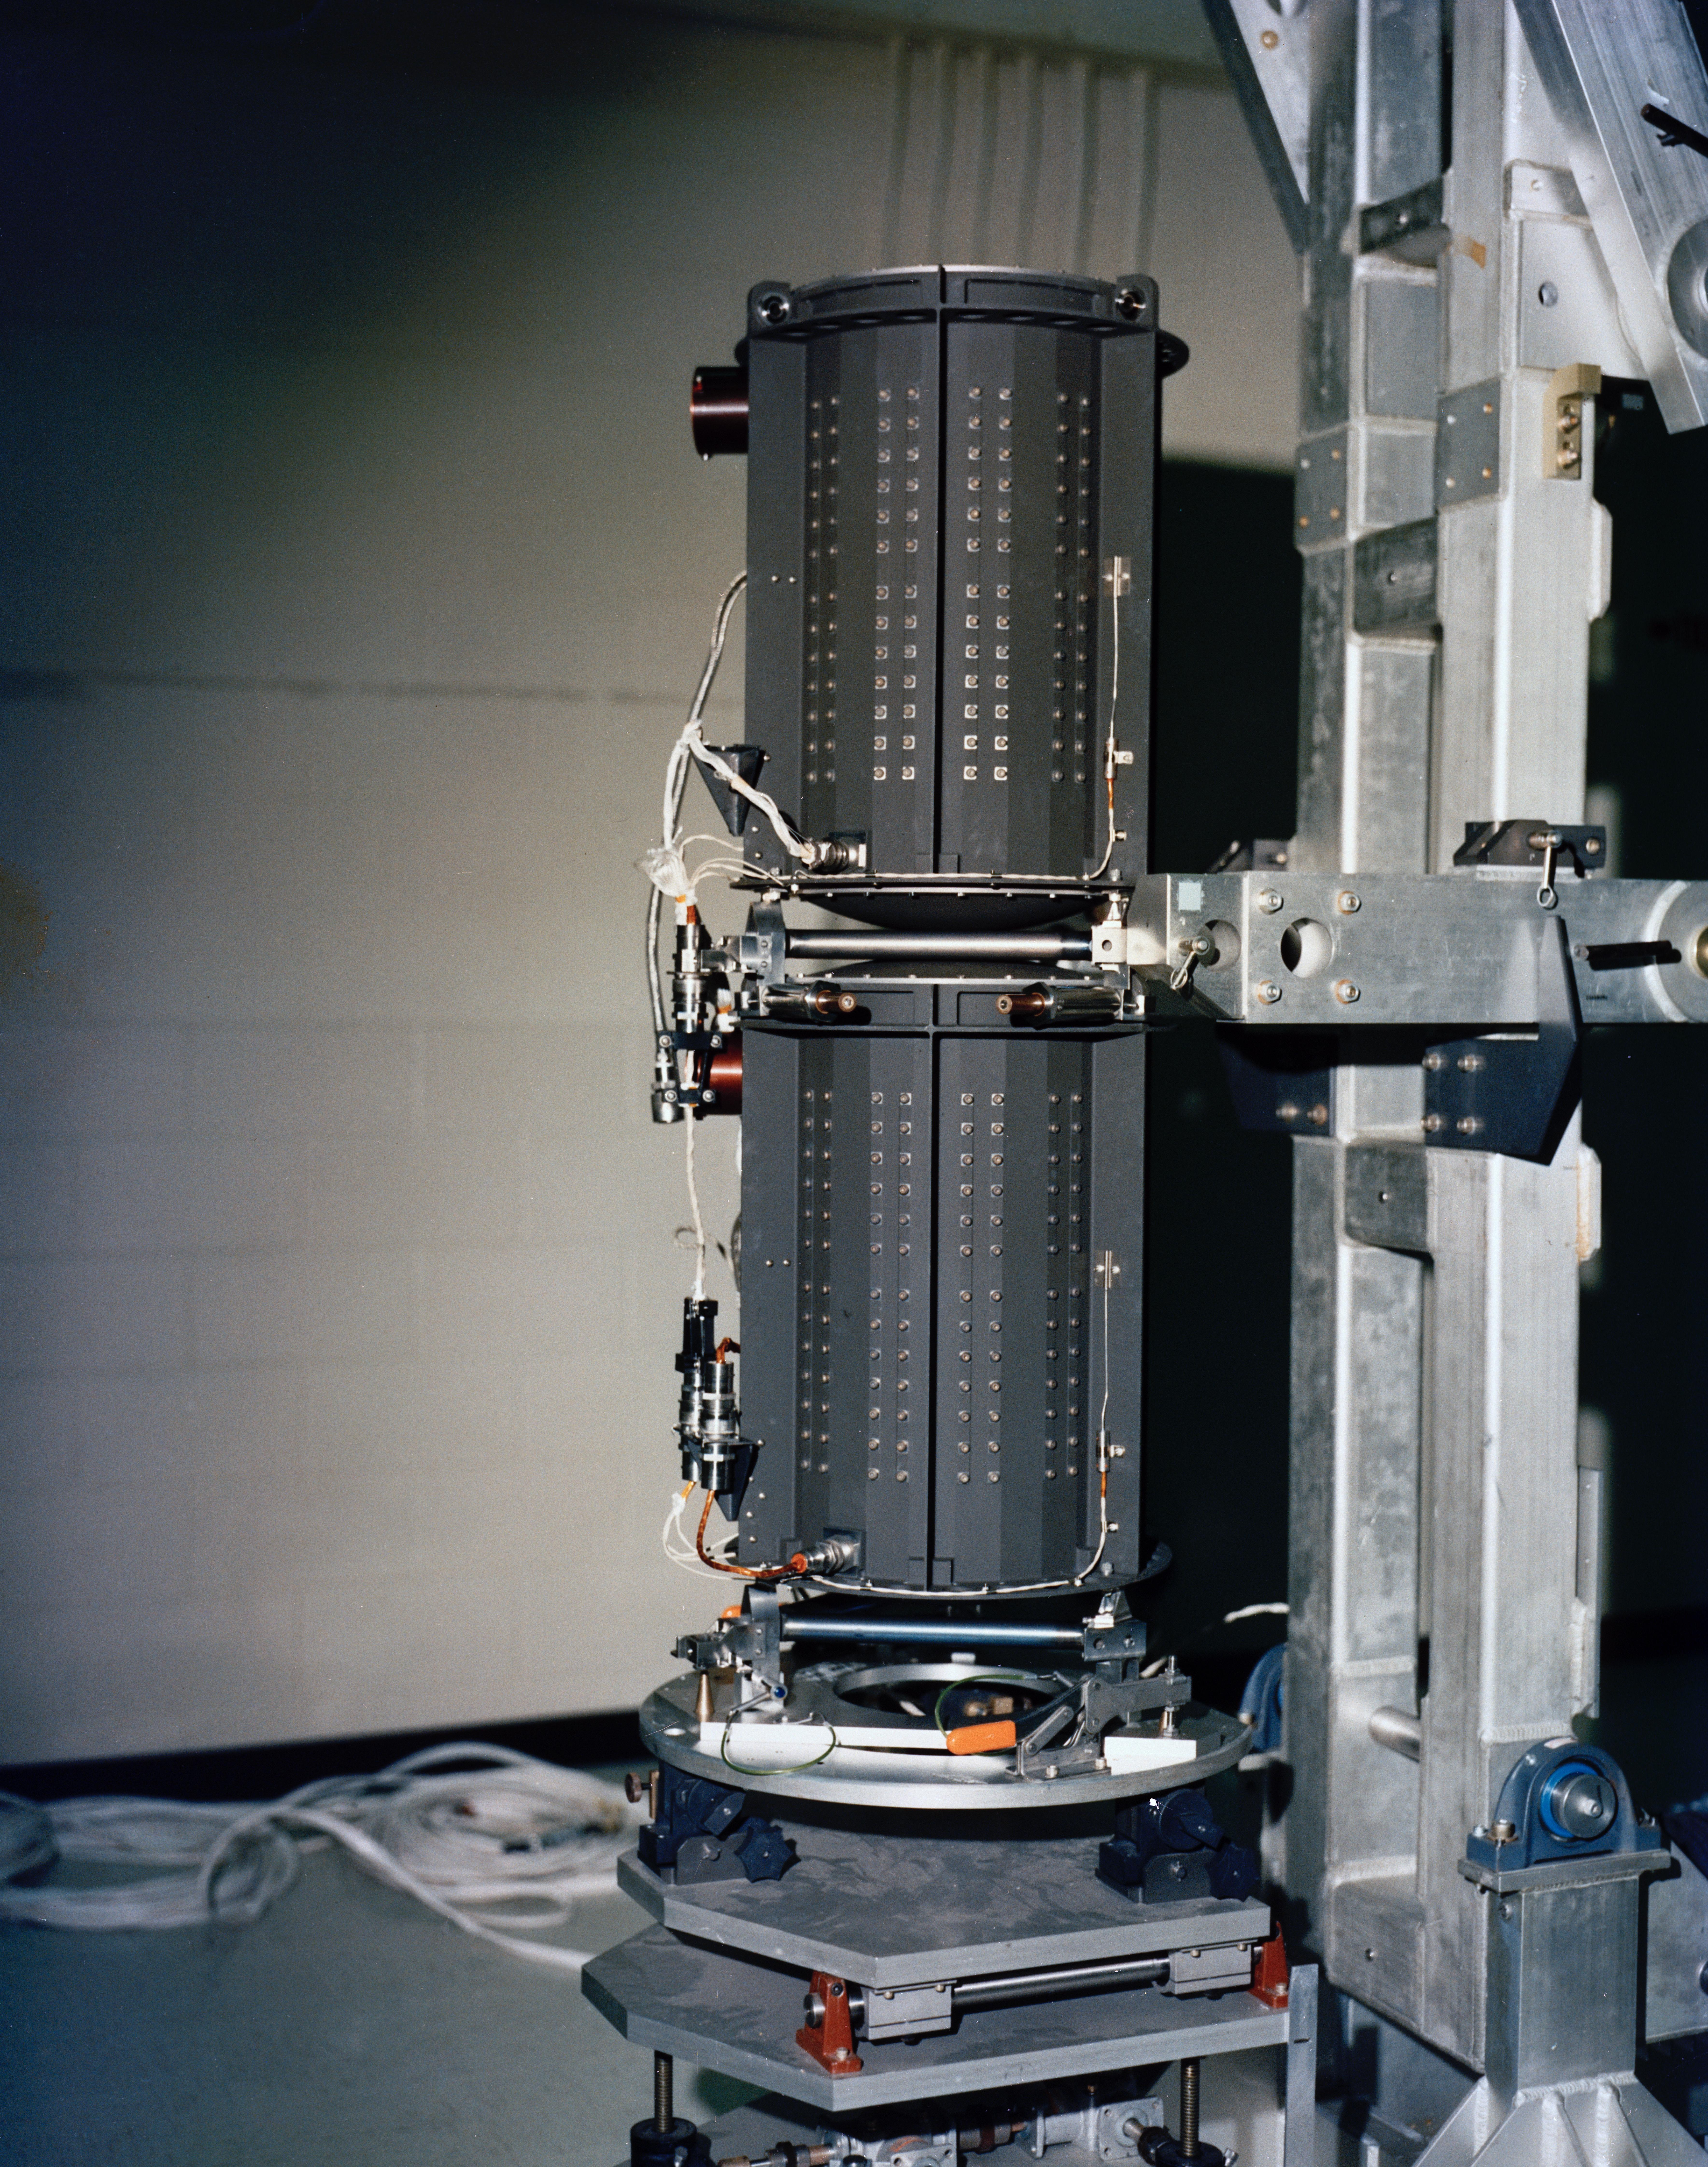

Voyager’s RTG

Each of NASA’s Voyager probes are equipped with three radioisotope thermoelectric generators (RTGs), including the one shown here at NASA’s Kennedy Space Center in Florida. The RTGs provide power for the spacecraft by converting the heat generated by the decay of plutonium-238 into electricity.

Launched in 1977, the Voyager mission is managed for NASA by the agency’s Jet Propulsion Laboratory, a division of Caltech in Pasadena, California.

Credit: NASA/JPL-Caltech